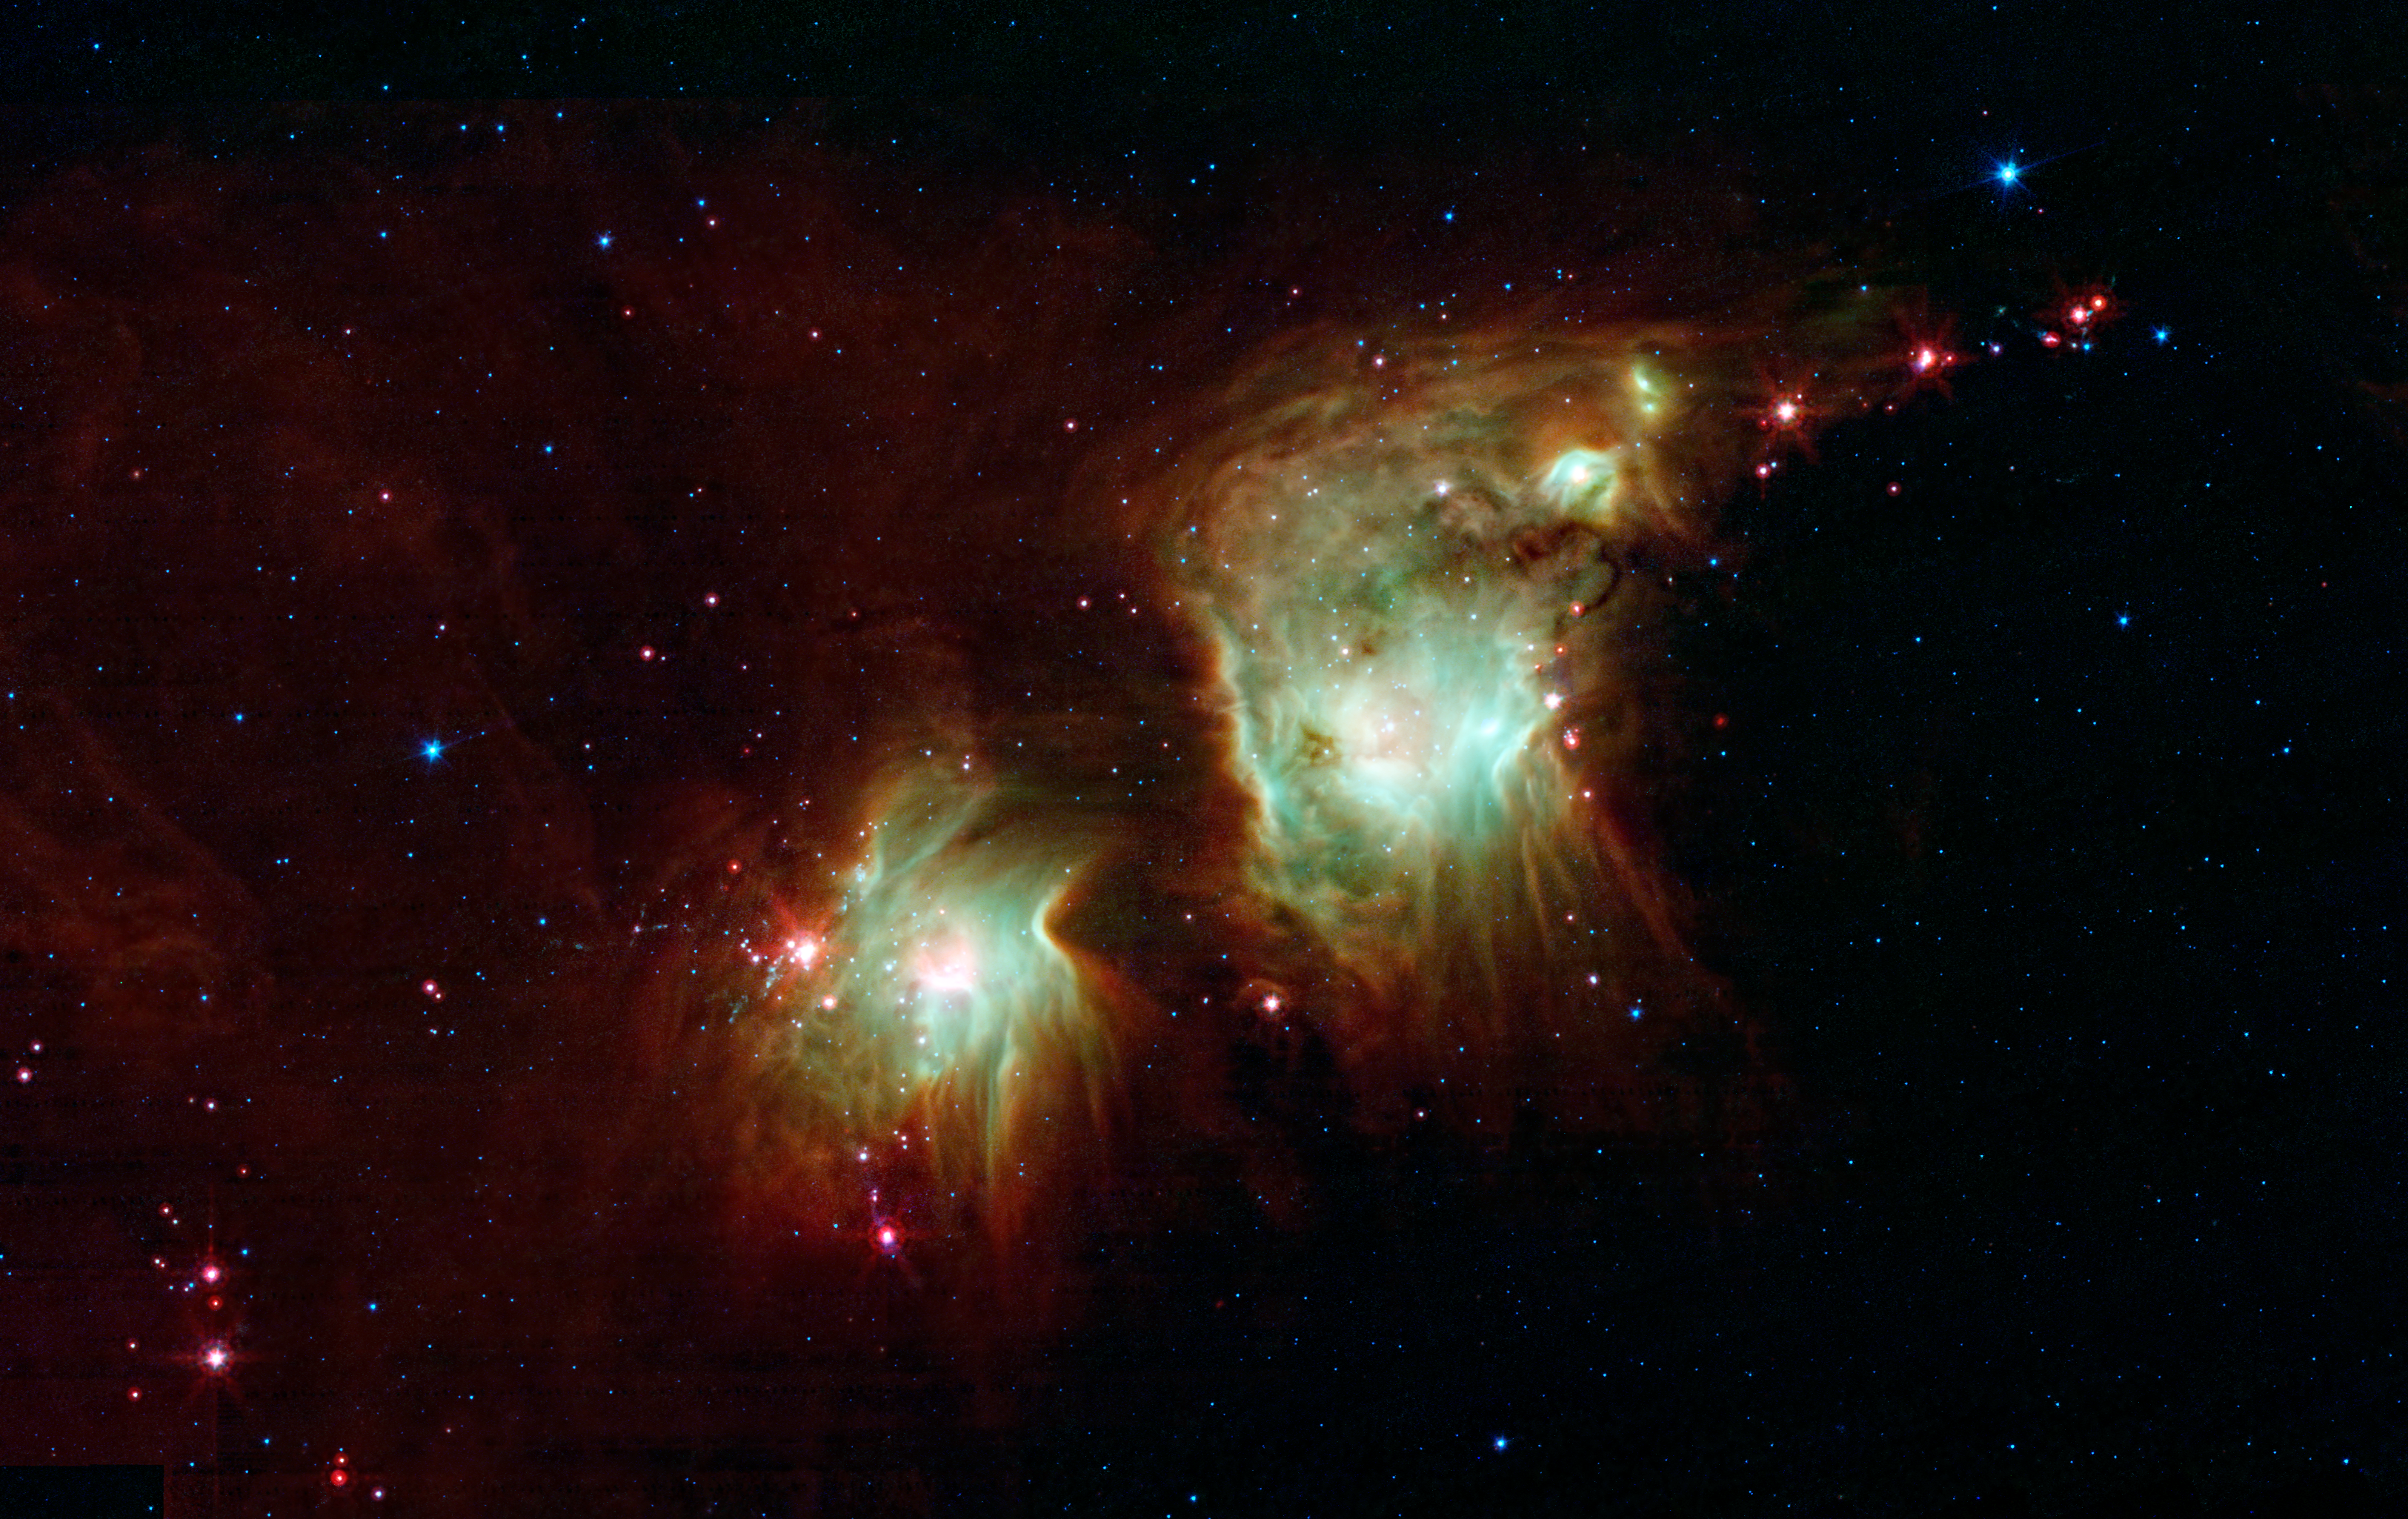

Making a Spectacle of Star Formation in Orion

Looking like a pair of eyeglasses only a rock star would wear, this nebula brings into focus a murky region of star formation. NASA's Spitzer Space Telescope exposes the depths of this dusty nebula with its infrared vision, showing stellar infants that are lost behind dark clouds when viewed in visible light.

Best known as Messier 78, the two round greenish nebulae are actually cavities carved out of the surrounding dark dust clouds. The extended dust is mostly dark, even to Spitzer's view, but the edges show up in mid-wavelength infrared light as glowing red frames surrounding the bright interiors. Messier 78 is easily seen in small telescopes to the naked eye in the constellation of Orion, just to the northeast of Orion's belt, but looks strikingly different, with dominant, dark swaths of dust. Spitzer's infrared eyes penetrate this dust, revealing the glowing interior of the nebulae.

The light from young, newborn stars are starting to carve out cavities within the dust, and eventually, this will become a larger nebula like the "green ring" imaged by Spitzer http://www.spitzer.caltech.edu/news/1287.

A string of baby stars that have yet to burn their way through their natal shells can be seen as red pinpoints on the outside of the nebula. Eventually these will blossom into their own glowing balls, turning this two-eyed eyeglass into a many-eyed monster of a nebula.

This is a three-color composite that shows infrared observations from two Spitzer instruments. Blue represents 3.6- and 4.5-micron light and green shows light of 5.8 and 8 microns, both captured by Spitzer's infrared array camera. Red is 24-micron light detected by Spitzer's multiband imaging photometer.

Credit: NASA/JPL-Caltech